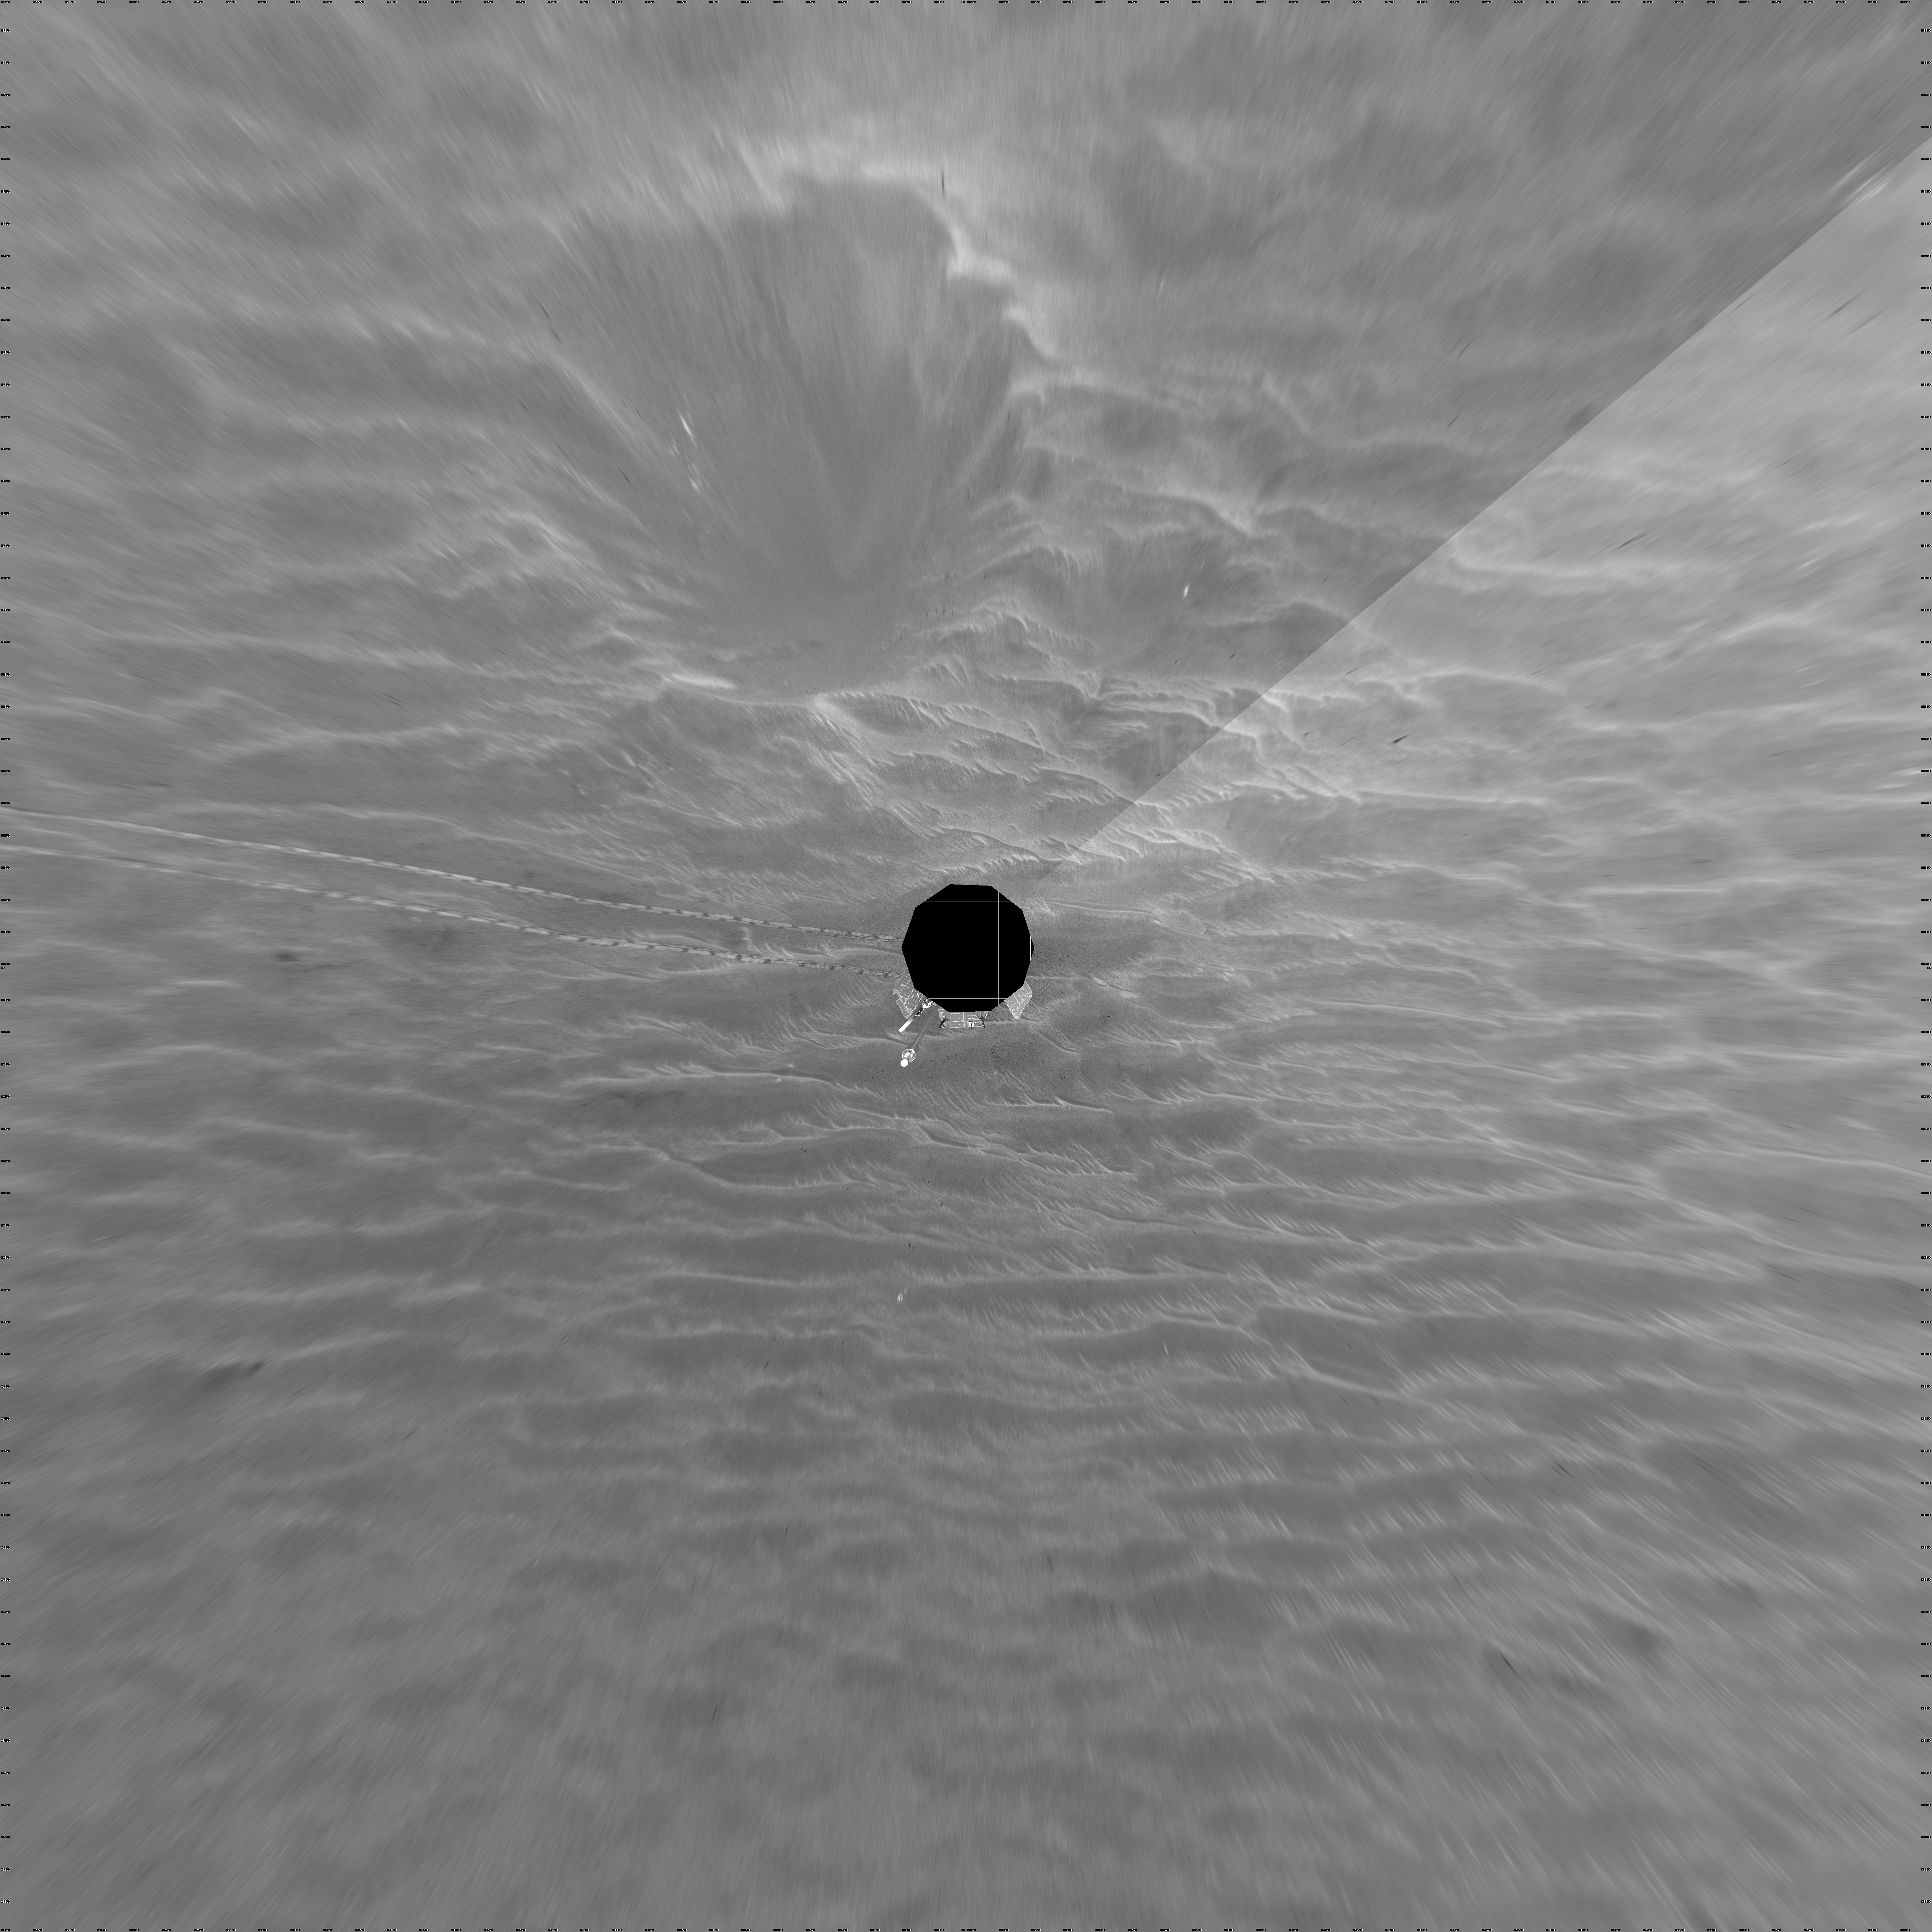

Opportunity’s View, Sol 381 (Vertical)

NASA’s Mars Exploration Rover Opportunity used its navigation camera on the rover’s 381st and 382nd martian days, or sols, (Feb. 18 and 19, 2005) to take the images combined into this 360-degree panorama. Opportunity had driven 64 meters (209 feet) on sol 381 to arrive at this location close to a small crater dubbed “Alvin.” The location is catalogued as Opportunity’s Site 43. This view is presented in a vertical projection with geometric seam correction.

Credit: NASA/JPL